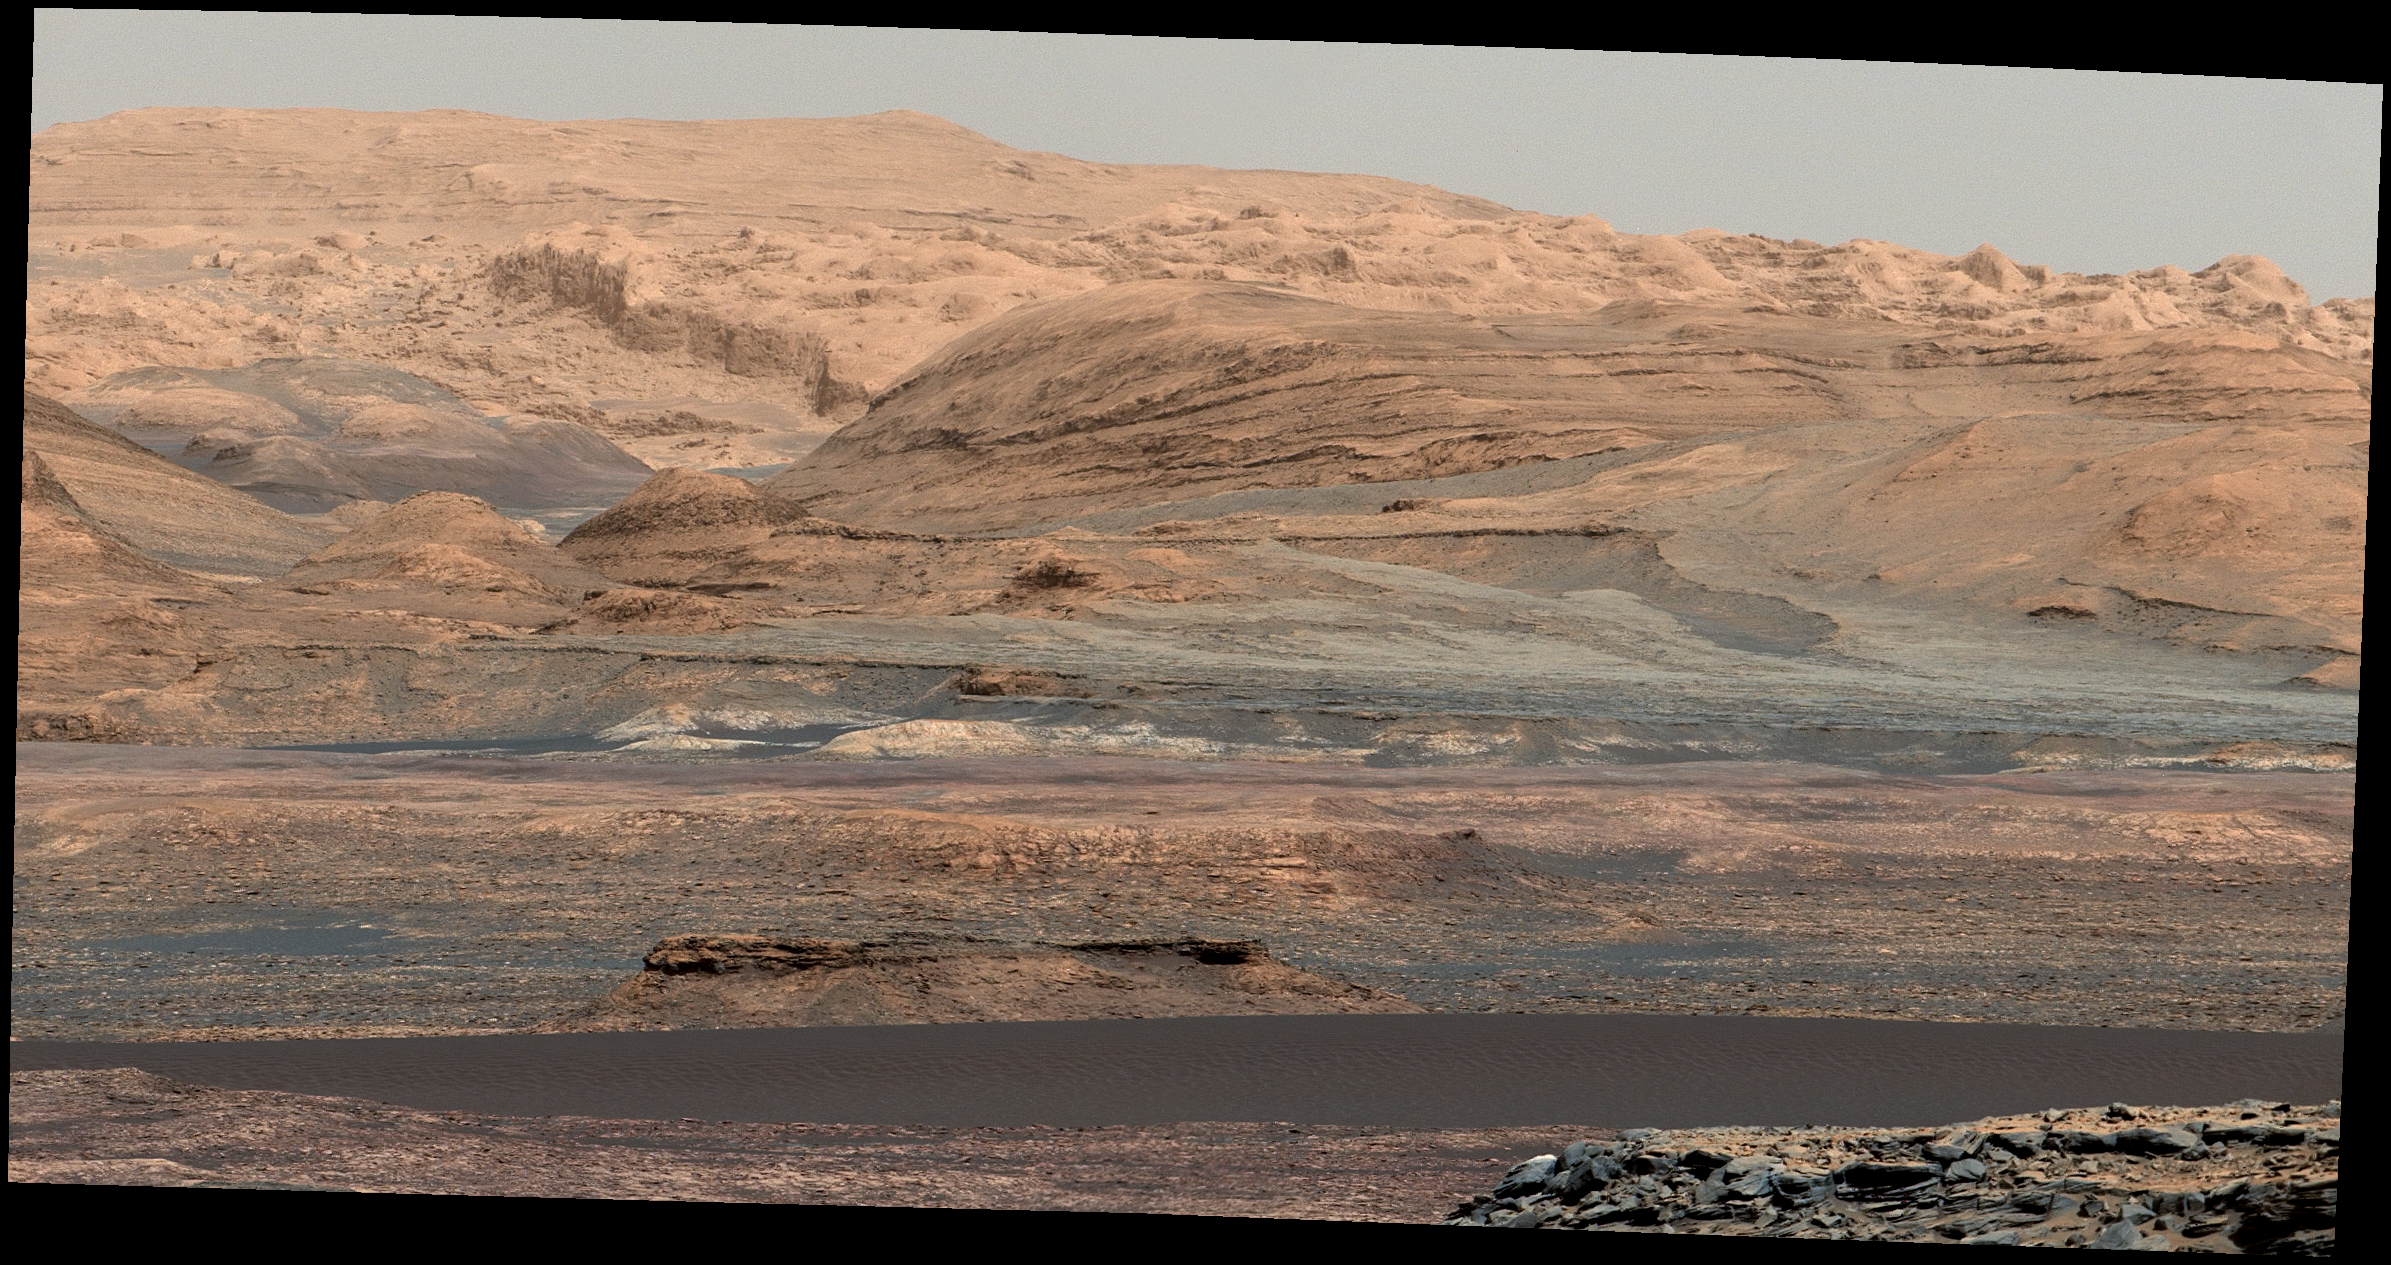

Glimpse of ‘Bagnold Dunes’ Edging Mount Sharp

The dark band in the lower portion of this Martian scene is part of the “Bagnold Dunes” dune field lining the northwestern edge of Mount Sharp, inside Gale Crater.

The view combines multiple images taken with the Mast Camera (Mastcam) on NASA’s Curiosity Mars rover on Sept. 25, 2015, during the 1,115th Martian day, or sol, of Curiosity’s work on Mars. The images are from Mastcam’s right-eye camera, which has a telephoto lens. The view is toward south-southeast.

Curiosity will visit examples of the Bagnold Dunes on the rover’s route to higher layers of Mount Sharp. The informal name for the dune field is a tribute to British military engineer Ralph Bagnold (1896-1990), a pioneer in the study of how winds move sand particles of dunes on Earth. The dune field is evident as a dark band in orbital images of the area inside Gale Crater where Curiosity has been active since landing in 2012, such as a traverse map at PIA20162.

Dunes are larger than wind-blown ripples of sand or dust that Curiosity and other rovers have visited previously.

The scene is presented with a color adjustment that approximates white balancing, to resemble how the rocks and sand would appear under daytime lighting conditions on Earth. Figure 1 includes a scale bar of 50 meters (164 feet).

Malin Space Science Systems, San Diego, built and operates the rover’s Mastcam. NASA’s Jet Propulsion Laboratory, a division of the California Institute of Technology, Pasadena, manages the Mars Science Laboratory Project for NASA’s Science Mission Directorate, Washington. JPL designed and built the project’s Curiosity rover.

Credit: NASA/JPL-Caltech/MSSS